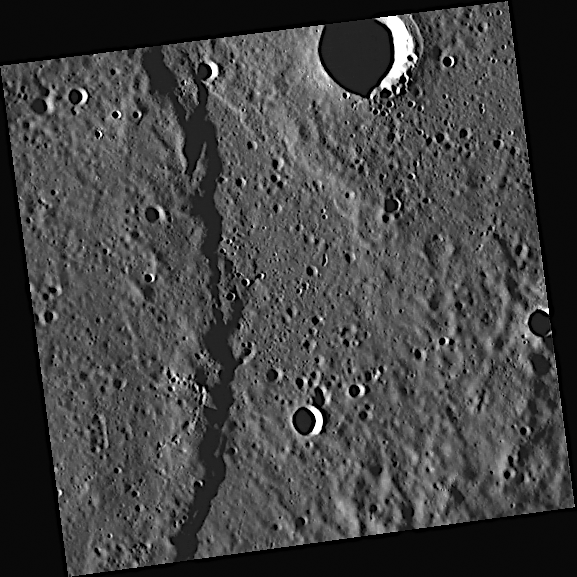

The Crossing of Endeavour

The scarp (cliff) crossing vertically through this image is Endeavour Rupes, named for the ship used by Cook to explore Tahiti, New Zealand, and Australia in 1768-1771. Visit these images of Beagle Rupes and near the rim of Rembrandt to see examples of other scarps.

This image was acquired as part of MDIS’s high-resolution surface morphology base map. The surface morphology base map will cover more than 90% of Mercury’s surface with an average resolution of 250 meters/pixel (0.16 miles/pixel or 820 feet/pixel). Images acquired for the surface morphology base map typically have off-vertical Sun angles (i.e., high incidence angles) and visible shadows so as to reveal clearly the topographic form of geologic features.

On March 17, 2011 (March 18, 2011, UTC), MESSENGER became the first spacecraft ever to orbit the planet Mercury. The mission is currently in its commissioning phase, during which spacecraft and instrument performance are verified through a series of specially designed checkout activities. In the course of the one-year primary mission, the spacecraft’s seven scientific instruments and radio science investigation will unravel the history and evolution of the Solar System’s innermost planet. Visit the Why Mercury? section of this website to learn more about the science questions that the MESSENGER mission has set out to answer.

Date acquired: May 05, 2011
Image Mission Elapsed Time (MET): 213069308
Image ID: 214670
Instrument: Wide Angle Camera (WAC) of the Mercury Dual Imaging System (MDIS)
WAC filter: 7 (748 nanometers)
Center Latitude: 38.75°
Center Longitude: 329.0° E
Resolution: 159 meters/pixel
Scale: The crater at the top of the image is 15 kilometers in diameter
Incidence Angle: 81.4°
Emission Angle: 2.7°
Phase Angle: 84.2°

These images are from MESSENGER, a NASA Discovery mission to conduct the first orbital study of the innermost planet, Mercury. For information regarding the use of images, see the MESSENGER image use policy.

Credit: NASA/Johns Hopkins University Applied Physics Laboratory/Carnegie Institution of Washington